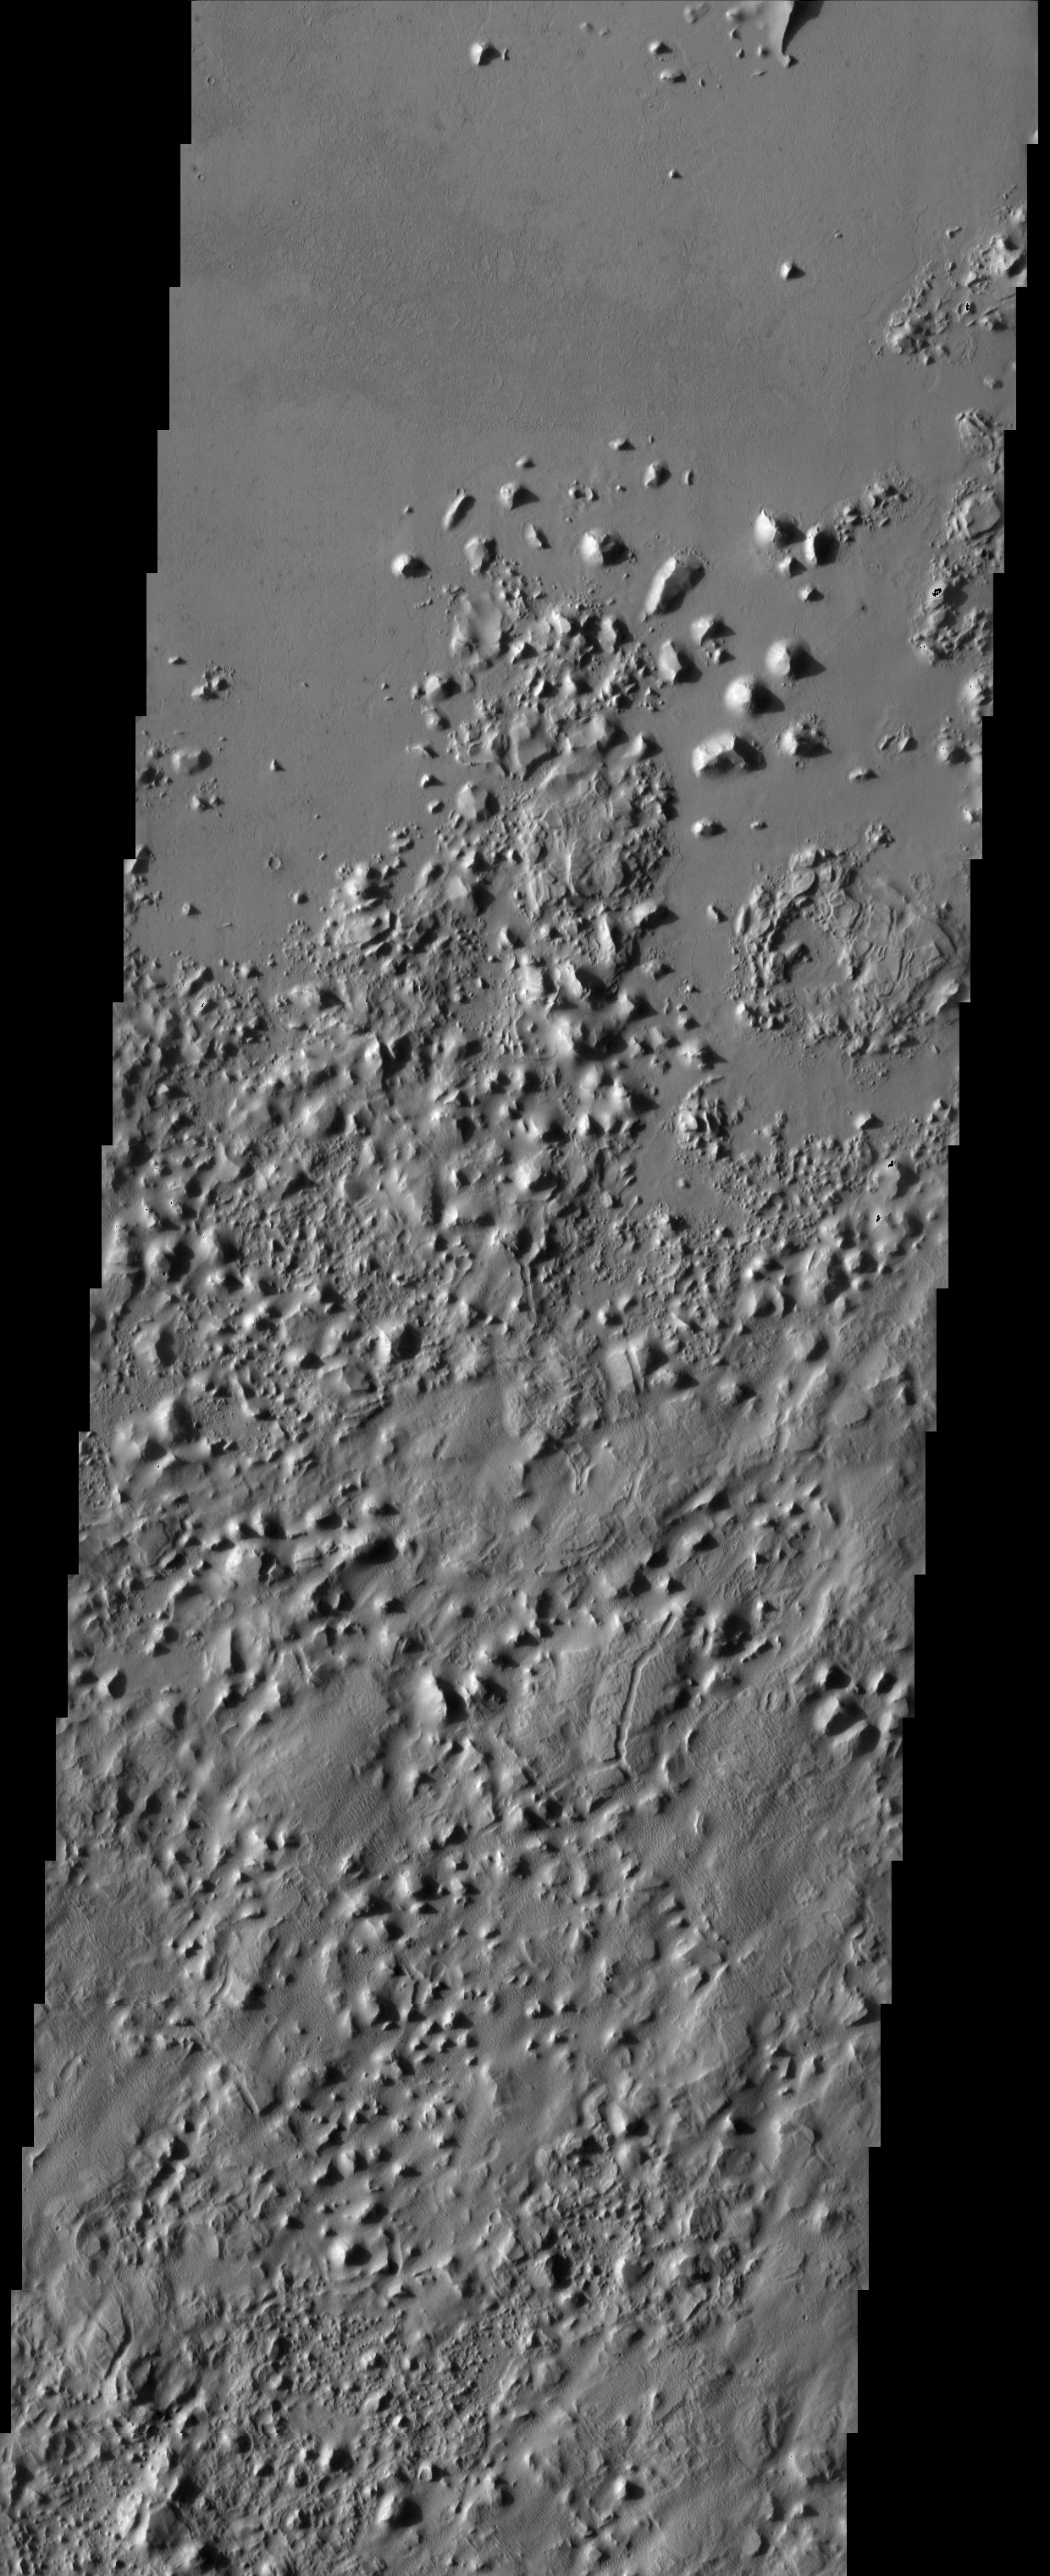

Highland/Lowland contact

The smooth plains of Elysium embay the blocky broken up highlands of Aeolis. The plains have been interpreted by researchers to be possibly mudflows or lava flows.

Note: this THEMIS visual image has not been radiometrically nor geometrically calibrated for this preliminary release. An empirical correction has been performed to remove instrumental effects. A linear shift has been applied in the cross-track and down-track direction to approximate spacecraft and planetary motion. Fully calibrated and geometrically projected images will be released through the Planetary Data System in accordance with Project policies at a later time.

NASA’s Jet Propulsion Laboratory manages the 2001 Mars Odyssey mission for NASA’s Office of Space Science, Washington, D.C. The Thermal Emission Imaging System (THEMIS) was developed by Arizona State University, Tempe, in collaboration with Raytheon Santa Barbara Remote Sensing. The THEMIS investigation is led by Dr. Philip Christensen at Arizona State University. Lockheed Martin Astronautics, Denver, is the prime contractor for the Odyssey project, and developed and built the orbiter. Mission operations are conducted jointly from Lockheed Martin and from JPL, a division of the California Institute of Technology in Pasadena.

Image information: VIS instrument. Latitude -0.8, Longitude 170.8 East (189.2 West). 19 meter/pixel resolution.

Credit: NASA/JPL/Arizona State University